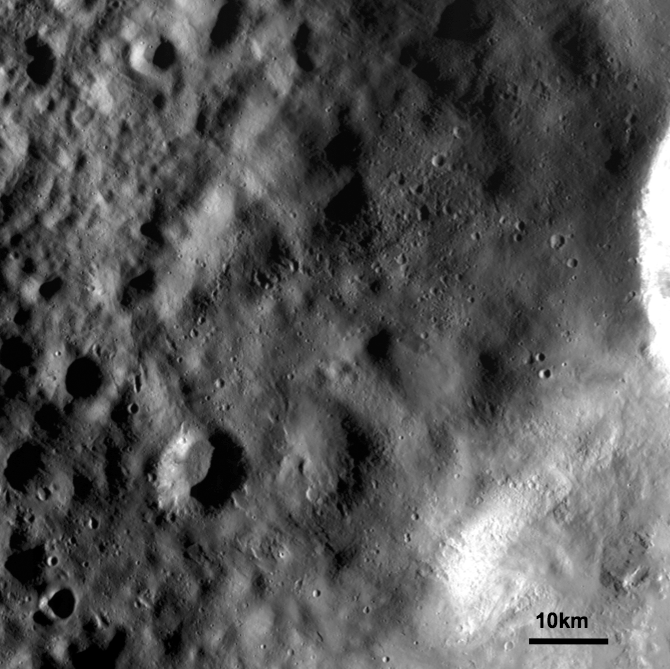

Ejecta Blanket on Vesta

This detail of a Dawn FC (framing camera) image shows an ejecta blanket mantling (e.g. covering) the surface and obscuring older caters. The bright crater rim, which can be seen in the middle right edge of this image, is one of a group of craters which are the source of this ejecta blanket. Ejecta blankets are identified as generally smooth areas that consist of debris ejected as craters are formed by impacts. Towards the left side of this image the ejecta blanket begins to die out and older craters, which are not as obscured by the ejecta blanket, become visible. Ejecta blankets can be rather challenging to detect in lower resolution images, so this higher resolution image, as well as those currently being obtained from Dawn’s High Altitude Mapping Orbit (HAMO), will be very helpful in recognizing ejecta blankets. The cluster of small craters, in roughly the center of the image, is due to secondary impacts which are formed by large blocks ejected during the main ejecta forming impact.

NASA’s Dawn spacecraft obtained this image with its framing camera on September 20th 2011. This image was taken through the camera’s clear filter. The distance to the surface of Vesta is 670km and the image resolution is about 63 meters per pixel.

The Dawn mission to Vesta and Ceres is managed by NASA’s Jet Propulsion Laboratory, a division of the California Institute of Technology, Pasadena, Calif., for NASA’s Science Mission Directorate, Washington. UCLA is responsible for overall Dawn mission science. The Dawn framing cameras were developed and built under the leadership of the Max Planck Institute for Solar System Research, Katlenburg-Lindau, Germany, with significant contributions by DLR German Aerospace Center, Institute of Planetary Research, Berlin, and in coordination with the Institute of Computer and Communication Network Engineering, Braunschweig. The Framing Camera project is funded by the Max Planck Society, DLR, and NASA/JPL.

Credit: NASA/JPL-Caltech/UCLA/MPS/DLR/IDA